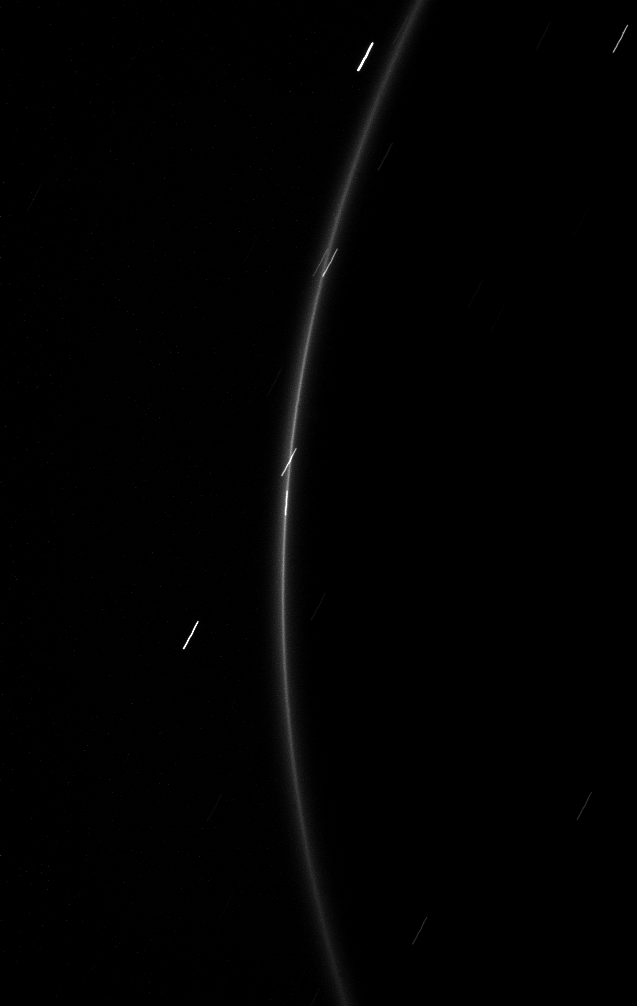

Mini Moon

The faint G ring surrounding Saturn offers up a glimpse of its newfound tiny moonlet.

The moonlet is near the center of this image. A long exposure of 46 seconds was required to capture the light from this tiny object and G ring, so the moonlet and a few stars have been smeared by motion, the stars showing up as short diagonal dashes. The moonlet has also been smeared and appears to be a short vertical dash that is aligned with the ring.

In August 2008 Cassini scientists spotted this moonlet, dubbed S/2008 S 1. It orbits in an arc, or partial ring, within the G ring. Imaging team scientists estimated the moonlet’s diameter at about half a kilometer (one-third mile). For earlier images of this moonlet, see PIA11148.

This view looks toward the unilluminated side of the rings from about 14 degrees above the ringplane. The image was taken in visible light with the Cassini spacecraft narrow-angle camera on Feb. 20, 2009. The view was acquired at a distance of approximately 1.2 million kilometers (746,000 miles) from Saturn. Image scale is 7 kilometers (4 miles) per pixel.

The Cassini-Huygens mission is a cooperative project of NASA, the European Space Agency and the Italian Space Agency. The Jet Propulsion Laboratory, a division of the California Institute of Technology in Pasadena, manages the mission for NASA’s Science Mission Directorate, Washington, D.C. The Cassini orbiter and its two onboard cameras were designed, developed and assembled at JPL. The imaging operations center is based at the Space Science Institute in Boulder, Colo.

Credit: NASA/JPL/Space Science Institute